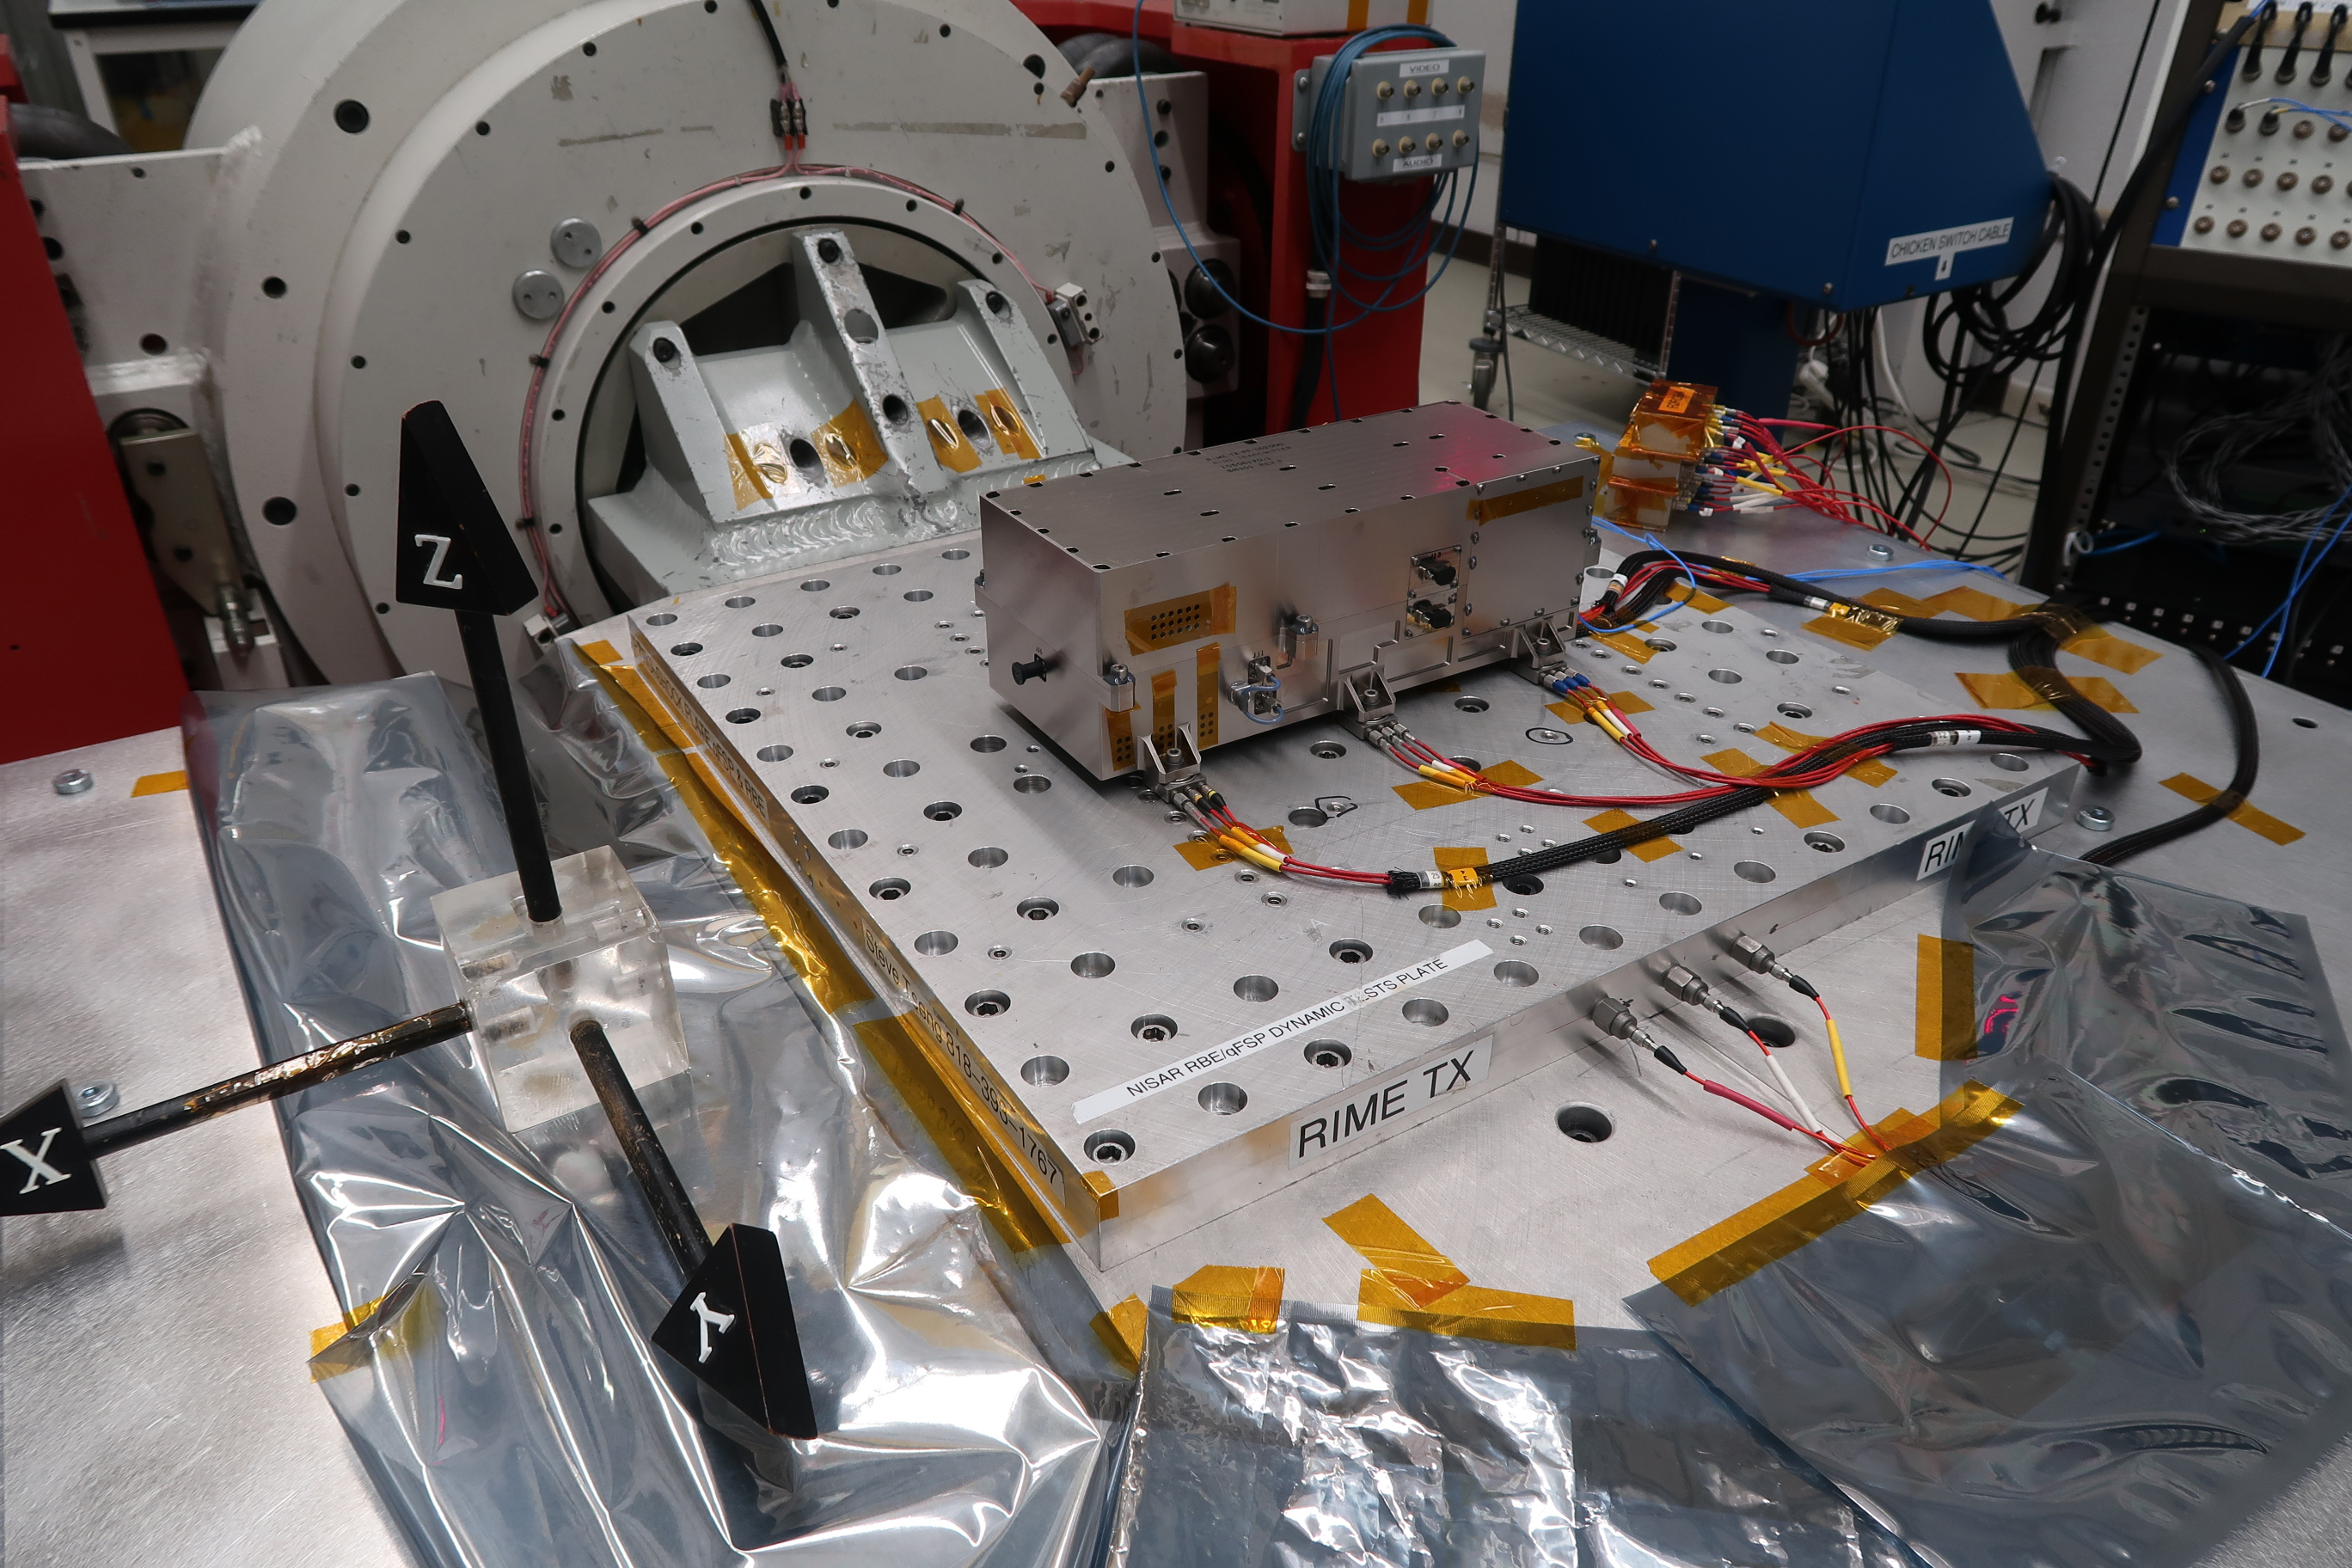

Vibration Testing of JUICE Mission’s RIME Radar Transmitter

NASA’s Jet Propulsion Laboratory built and shipped the receiver, transmitter, and electronics necessary to complete the radar instrument for Jupiter Icy Moons Explorer (JUICE), the ESA (European Space Agency) mission to explore Jupiter and its three large icy moons.

In this photo, shot at JPL on April 27, 2020, the transmitter undergoes random vibration testing to ensure the instrument can survive the shaking that comes with launch.

Part of an instrument called Radar for Icy Moon Exploration, or RIME, the transmitter sends out radio waves, which can penetrate surfaces of icy moons and help scientists “see” underneath. A collaboration between JPL and the Italian Space Agency (ASI), RIME is one of 10 instruments that will fly aboard ESA’s Jupiter Icy Moons Explorer (JUICE) mission, set to launch in 2022.

More RIME test photos can be seen here PIA24025 and here PIA24026.

Credit: NASA/JPL-Caltech